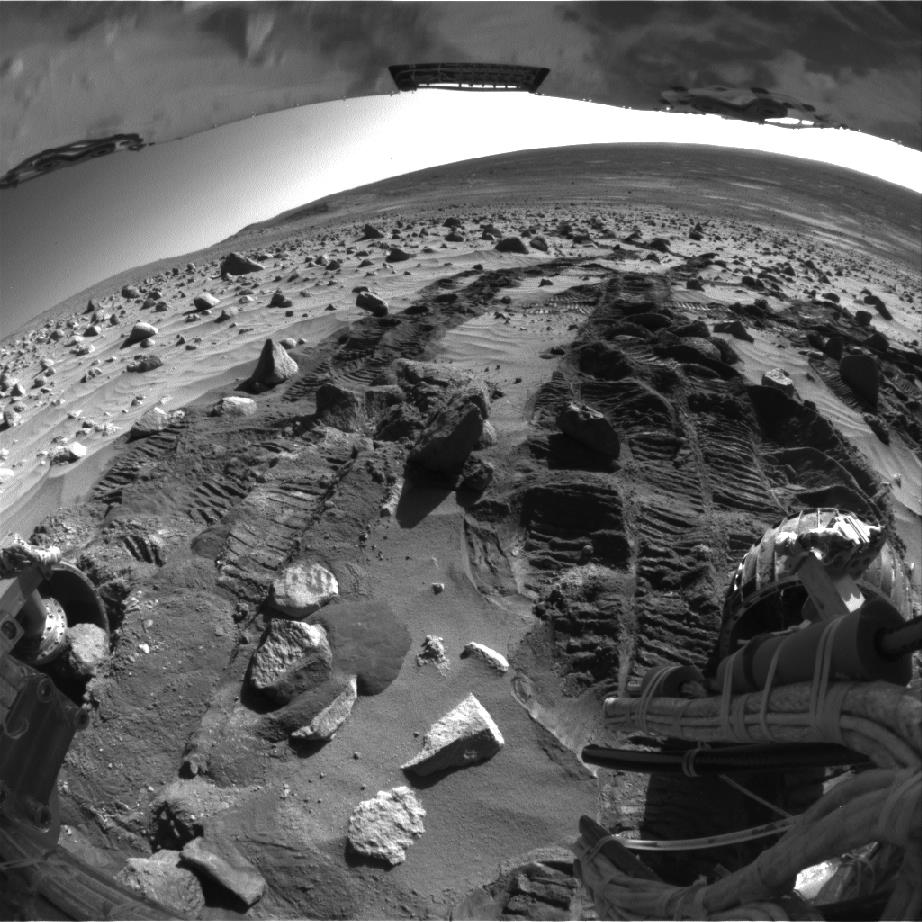

Potato-size Rock in Spirit’s Wheel Well

In recent days, controllers directed NASA’s Mars Exploration Rover Spirit to back up and turn to try to dislodge a potato-size rock from Spirit’s right rear wheel. The rock did not present a threat — it was sort of like having a pebble stuck in your shoe — but the rover team was taking no chances that the rock might work its way deeper inside the rover’s wheel well. The rock can be seen in the lower left side of this image, which Spirit took with its right rear hazard avoidance camera on martian day, or sol, 345 (Dec. 21, 2004). By the following day, the rock had rolled out onto the martian sand.

Credit: NASA/JPL